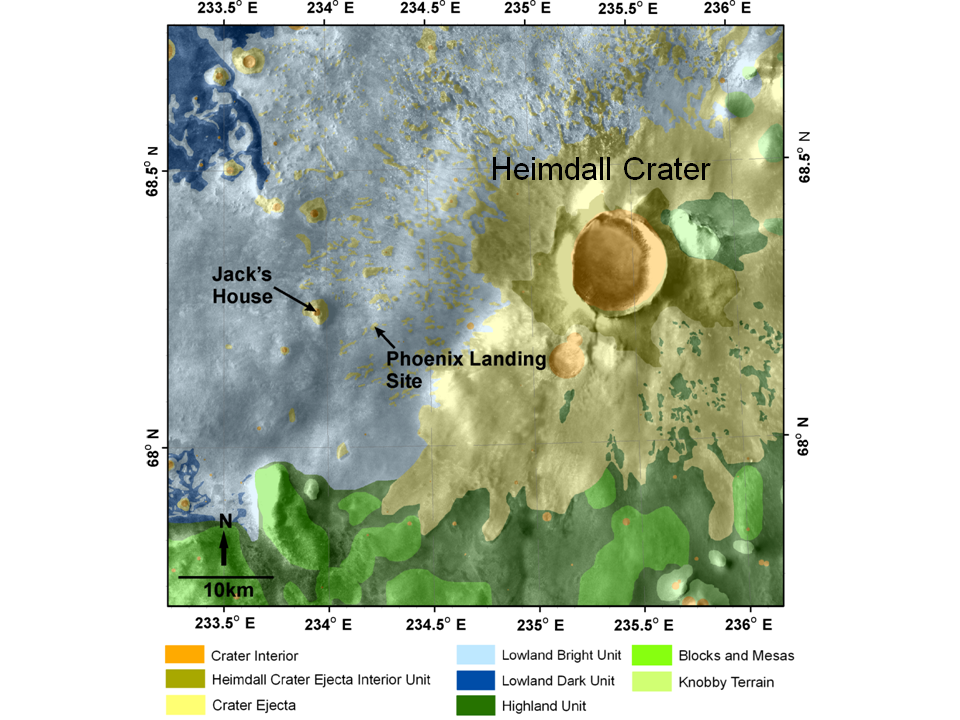

Geomorphic Map of Region Around Phoenix Mars Lander

This map shows a color-coded interpretation of geomorphic units—categories based on surface textures and contours—in the region where NASA’s Phoenix Mars Lander has studied an arctic Martian plain. It covers an area about 65 kilometers by 65 kilometers (40 miles by 40 miles).

The Phoenix Mission is led by the University of Arizona, Tucson, on behalf of NASA. Project management of the mission is by NASA’s Jet Propulsion Laboratory, Pasadena, Calif. Spacecraft development is by Lockheed Martin Space Systems, Denver.

Photojournal Note: As planned, the Phoenix lander, which landed May 25, 2008 23:53 UTC, ended communications in November 2008, about six months after landing, when its solar panels ceased operating in the dark Martian winter.

Credit: NASA/JPL/University of Arizona